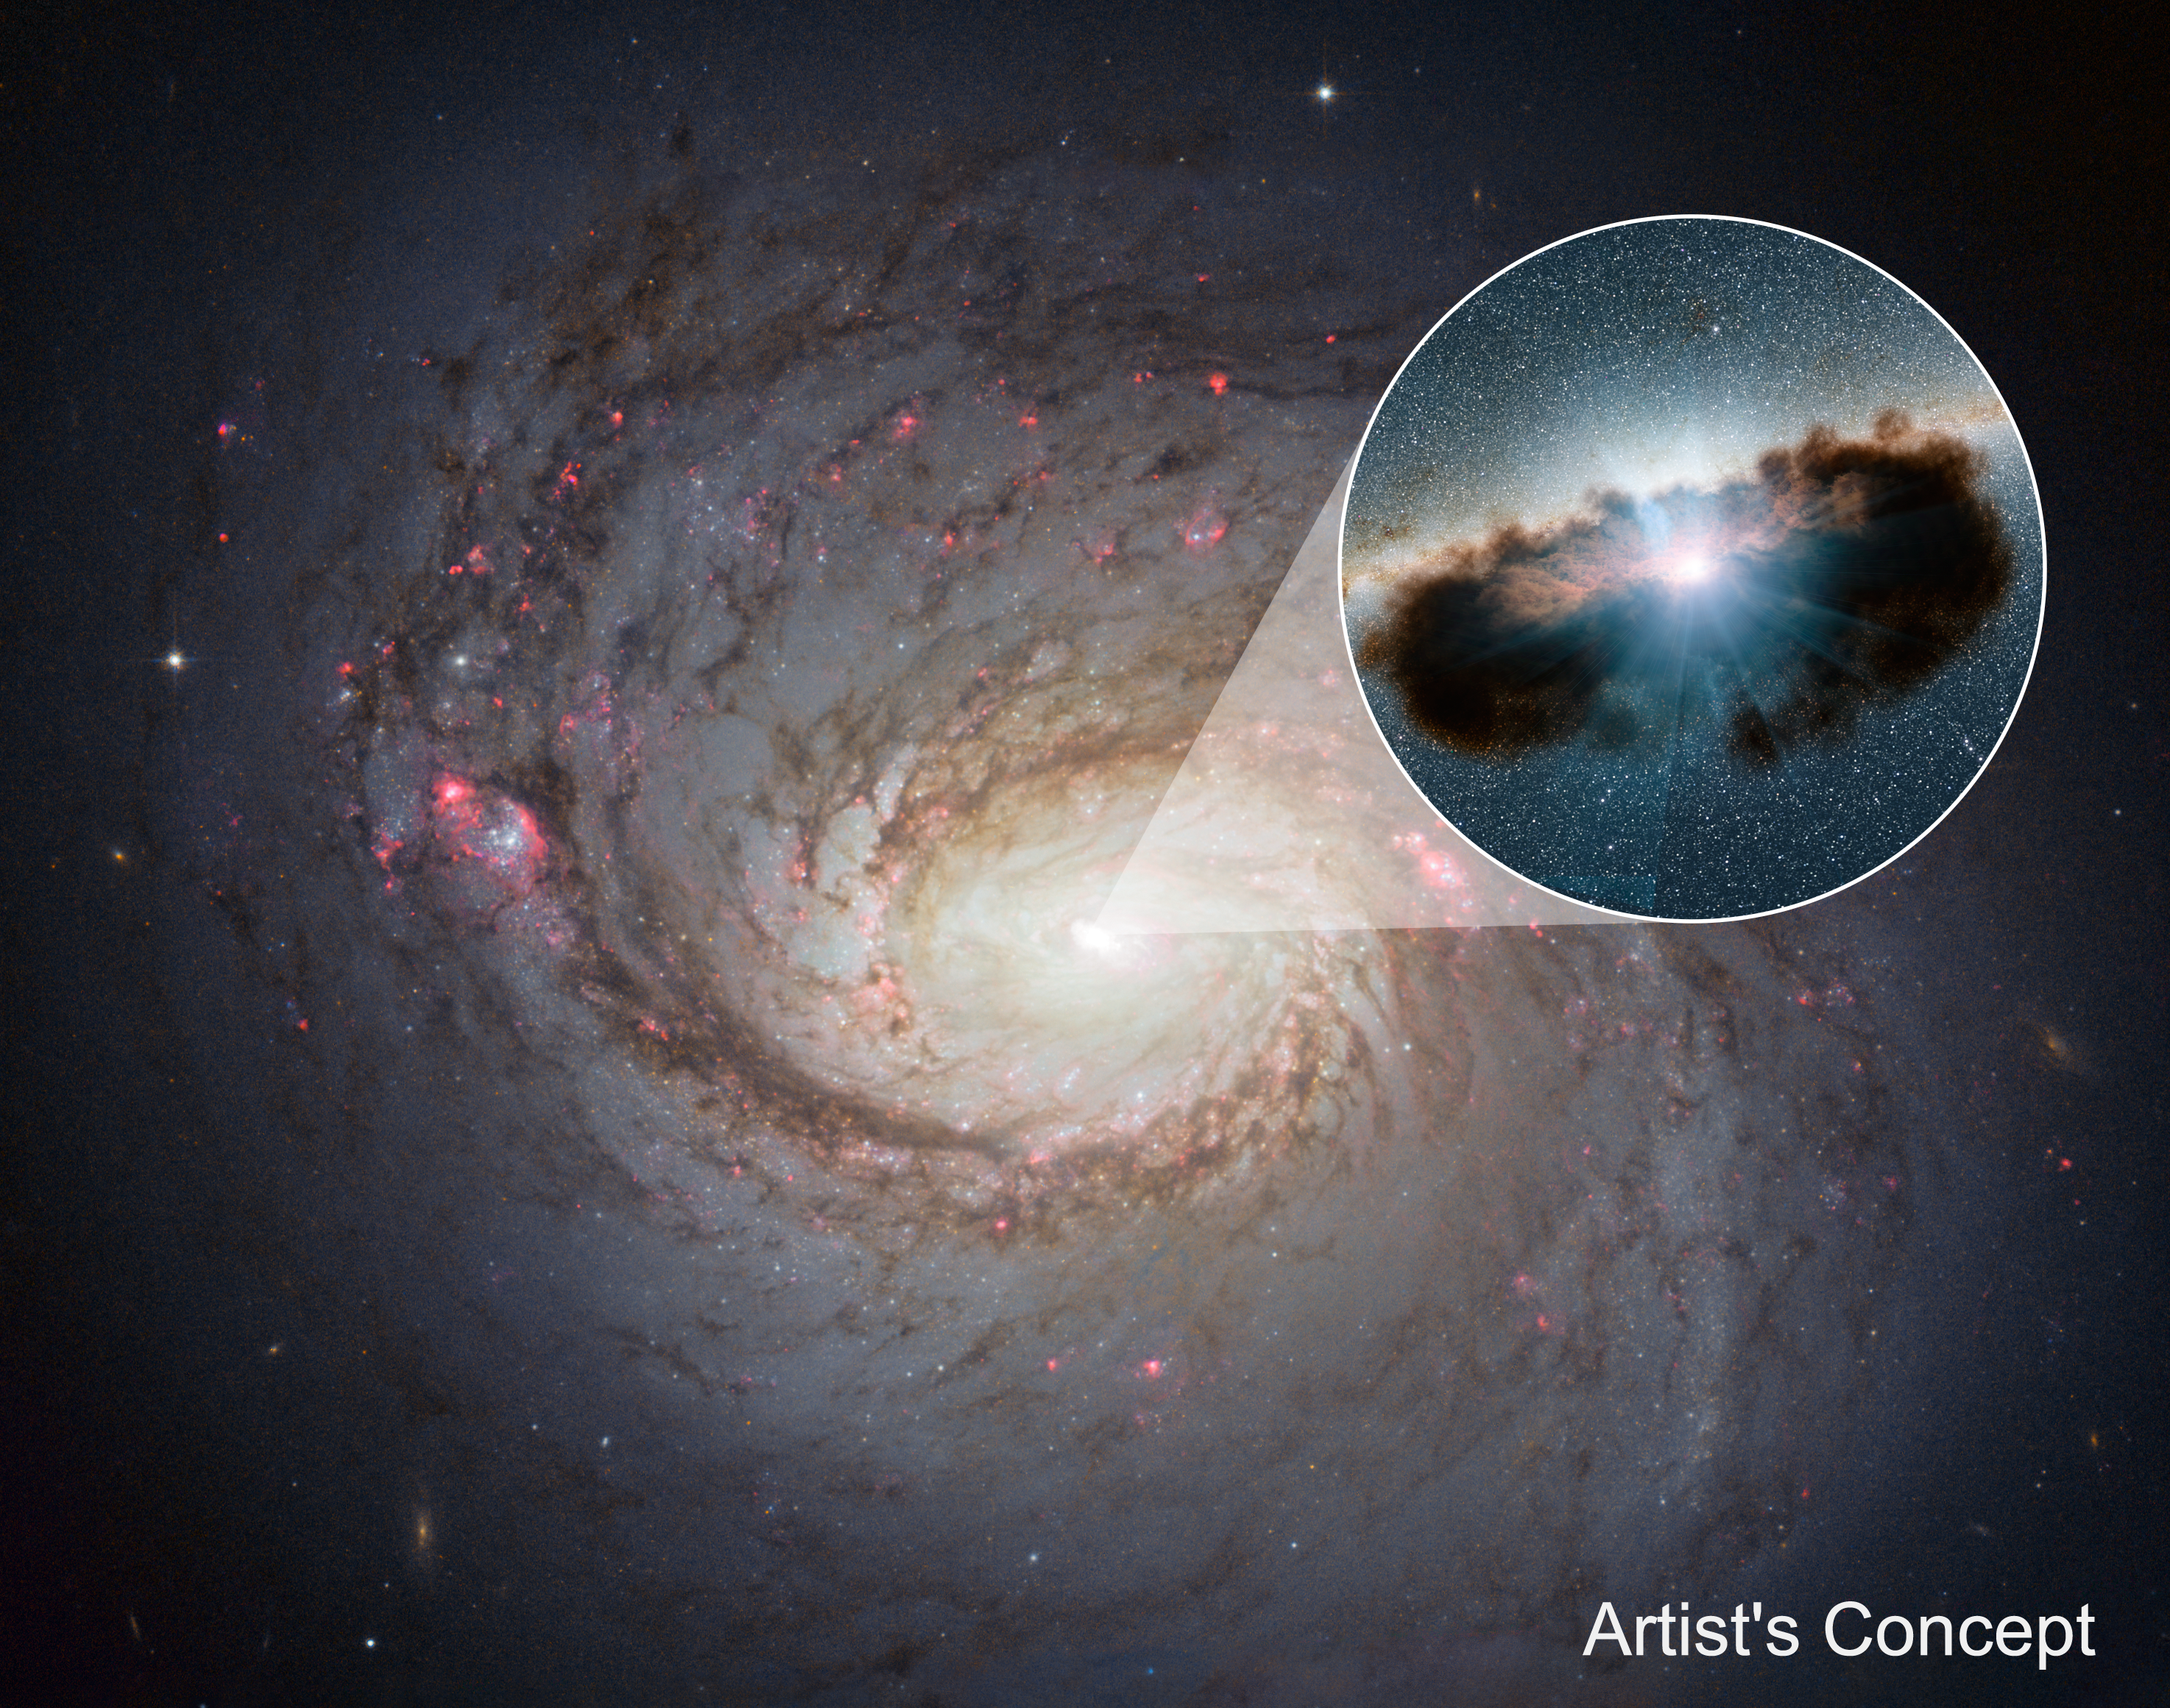

Hidden Lair at the Heart of Galaxy NGC 1068

Inset

Galaxy NGC 1068 can be seen in close-up in this view from NASA’s Hubble Space Telescope. NuSTAR’s high-energy X-rays eyes were able to obtain the best view yet into the hidden lair of the galaxy’s central, supermassive black hole. This active black hole — shown as an illustration in the zoomed-in inset — is one of the most obscured known, meaning that it is surrounded by extremely thick clouds of gas and dust.

The NuSTAR data revealed that the torus of gas and dust surrounding the black hole, also referred to as a doughnut, is more clumpy than previously thought. doughnuts around active, supermassive black holes were originally proposed in the mid-1980s to be smooth entities. More recently, researchers have been finding that doughnuts are not so smooth but have lumps. NuSTAR’s latest finding shows that this is true for even the thickest of doughnuts.

NuSTAR is a Small Explorer mission led by the California Institute of Technology in Pasadena and managed by NASA’s Jet Propulsion Laboratory, also in Pasadena, for NASA’s Science Mission Directorate in Washington. The spacecraft was built by Orbital Sciences Corporation, Dulles, Virginia. Its instrument was built by a consortium including Caltech; JPL; the University of California, Berkeley; Columbia University, New York; NASA’s Goddard Space Flight Center, Greenbelt, Maryland; the Danish Technical University in Denmark; Lawrence Livermore National Laboratory, Livermore, California; ATK Aerospace Systems, Goleta, California, and with support from the Italian Space Agency (ASI) Science Data Center.

NuSTAR’s mission operations center is at UC Berkeley, with the ASI providing its equatorial ground station located at Malindi, Kenya. The mission’s outreach program is based at Sonoma State University, Rohnert Park, California. NASA’s Explorer Program is managed by Goddard. JPL is managed by Caltech for NASA.

Credit: NASA/JPL-Caltech